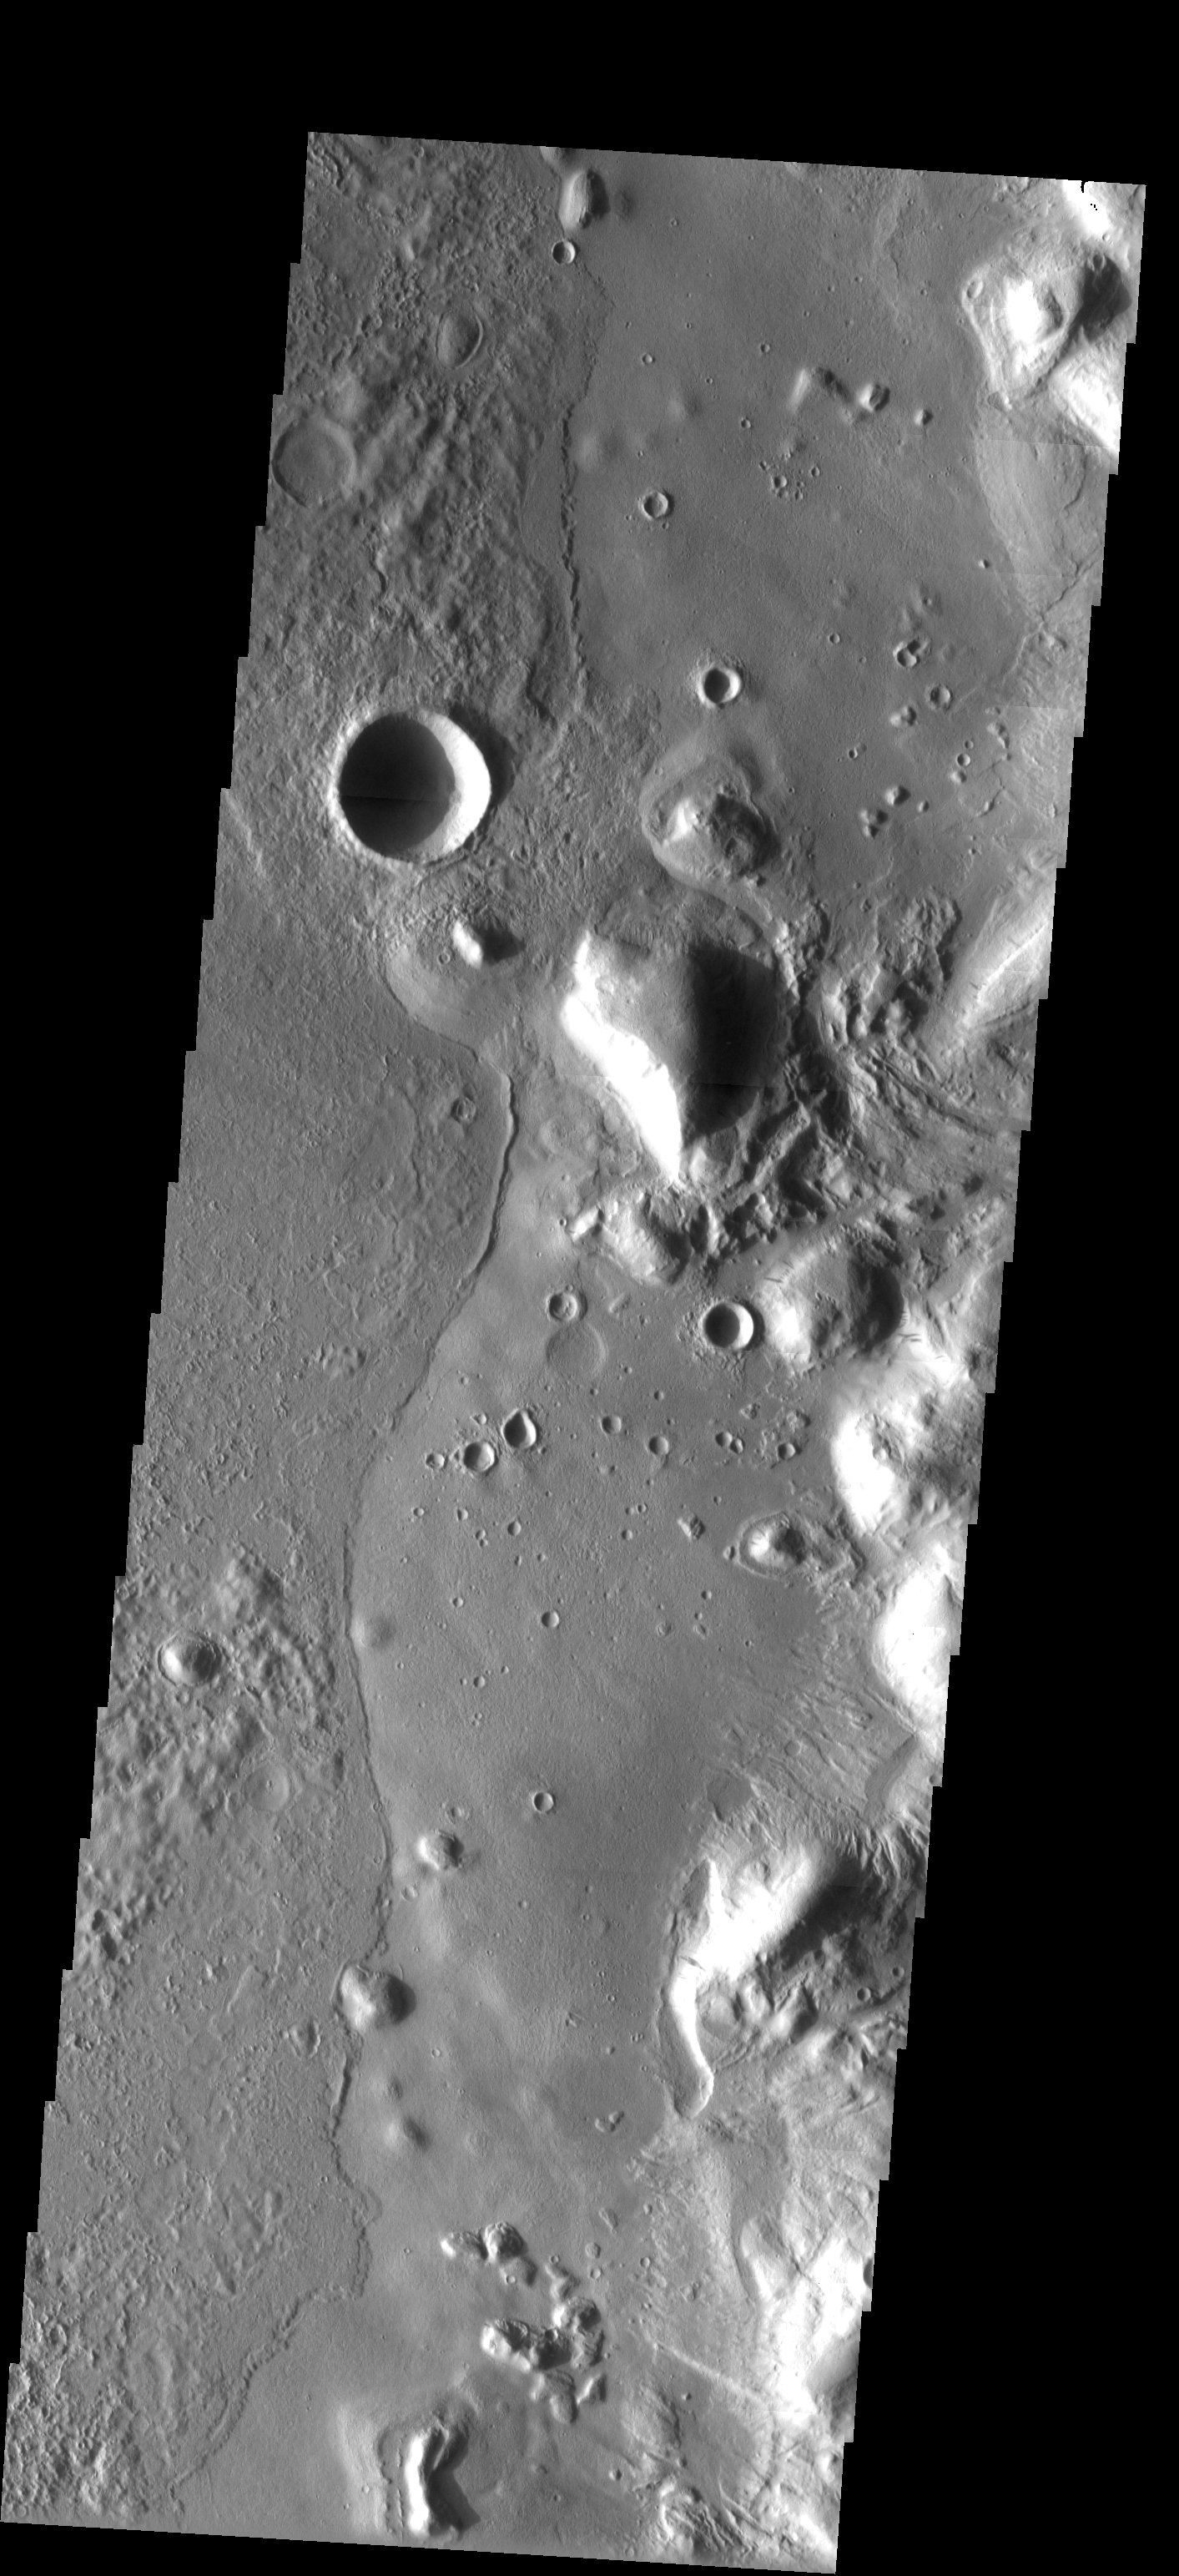

Surface Textures

Released 8 May 2003

The variable surface textures observed in this THEMIS image are the result of different lava flow units. Flow fronts indicate material was once semi-fluid and filled in pre-existing impact craters. Channels observed in the eastern half of the image suggest additional materials may have once flowed and eroded older units.

Image information: VIS instrument. Latitude 36.5, Longitude 217.6East (142.4). 19 meter/pixel resolution.

Note: this THEMIS visual image has not been radiometrically nor geometrically calibrated for this preliminary release. An empirical correction has been performed to remove instrumental effects. A linear shift has been applied in the cross-track and down-track direction to approximate spacecraft and planetary motion. Fully calibrated and geometrically projected images will be released through the Planetary Data System in accordance with Project policies at a later time.

NASA’s Jet Propulsion Laboratory manages the 2001 Mars Odyssey mission for NASA’s Office of Space Science, Washington, D.C. The Thermal Emission Imaging System (THEMIS) was developed by Arizona State University, Tempe, in collaboration with Raytheon Santa Barbara Remote Sensing. The THEMIS investigation is led by Dr. Philip Christensen at Arizona State University. Lockheed Martin Astronautics, Denver, is the prime contractor for the Odyssey project, and developed and built the orbiter. Mission operations are conducted jointly from Lockheed Martin and from JPL, a division of the California Institute of Technology in Pasadena.

Credit: NASA/JPL/Arizona State University